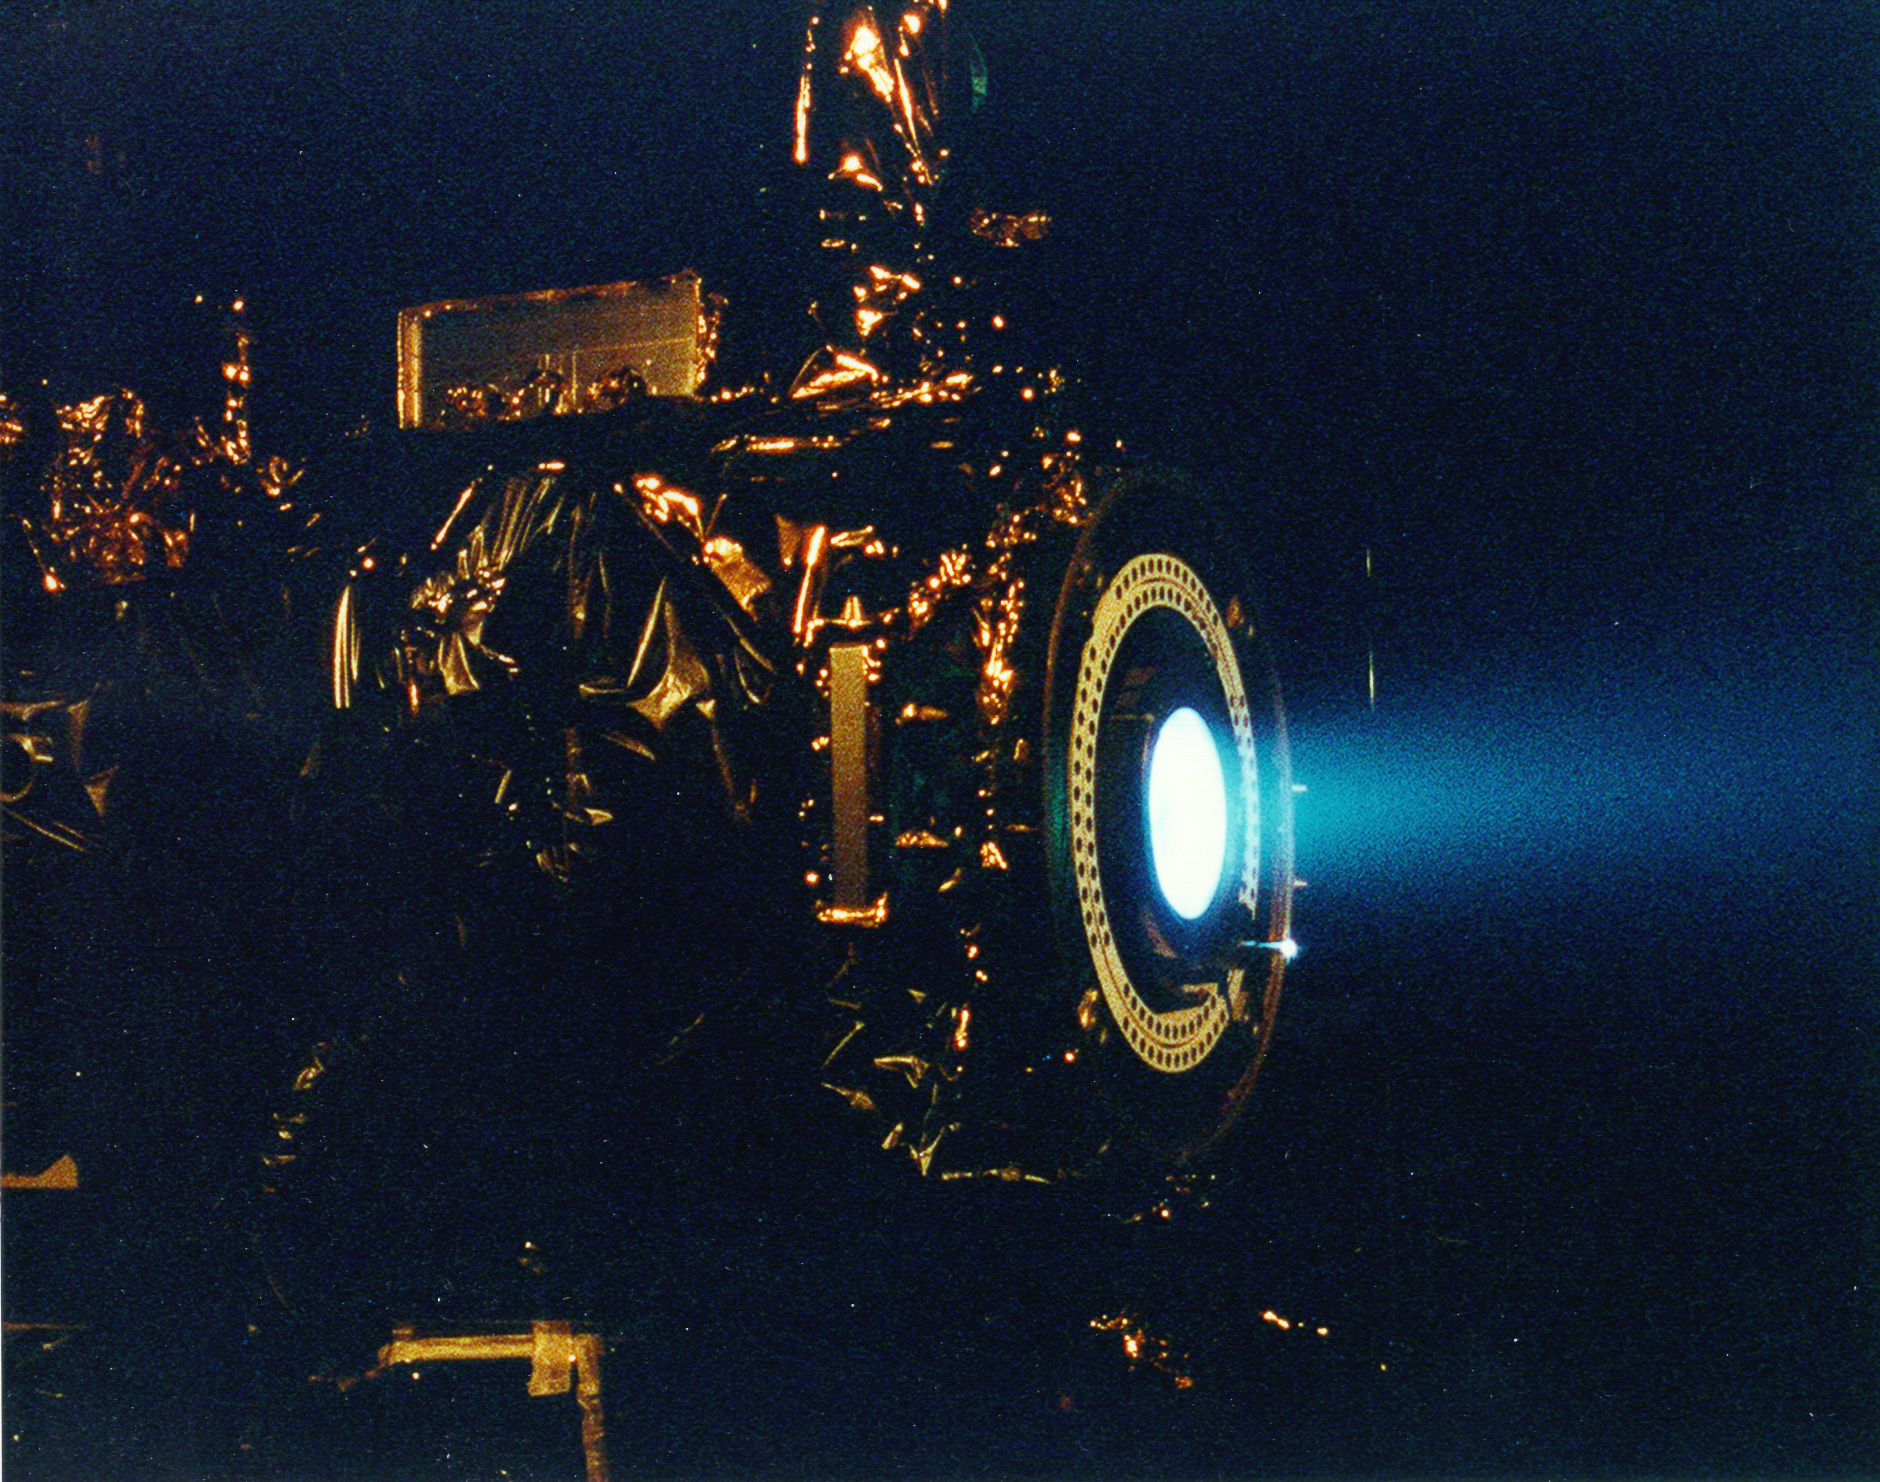

Deep Space 1’s Ion Engine

This image of a xenon ion engine, photographed through a port of the vacuum chamber where it was being tested at NASA’s Jet Propulsion Laboratory, shows the faint blue glow of charged atoms being emitted from the engine.

The ion propulsion engine is the first non-chemical propulsion to be used as the primary means of propelling a spacecraft. Though the thrust of the ion propulsion is about the same as the downward pressure of a single sheet of paper, by the end of the mission, the ion engine will have changed the spacecraft speed by about 13,700 kilometers/hour (8500 miles/hour). Even then, it will have expended only about 64 kg of its 81.5 kg supply of xenon propellant.

Credit: NASA/JPL